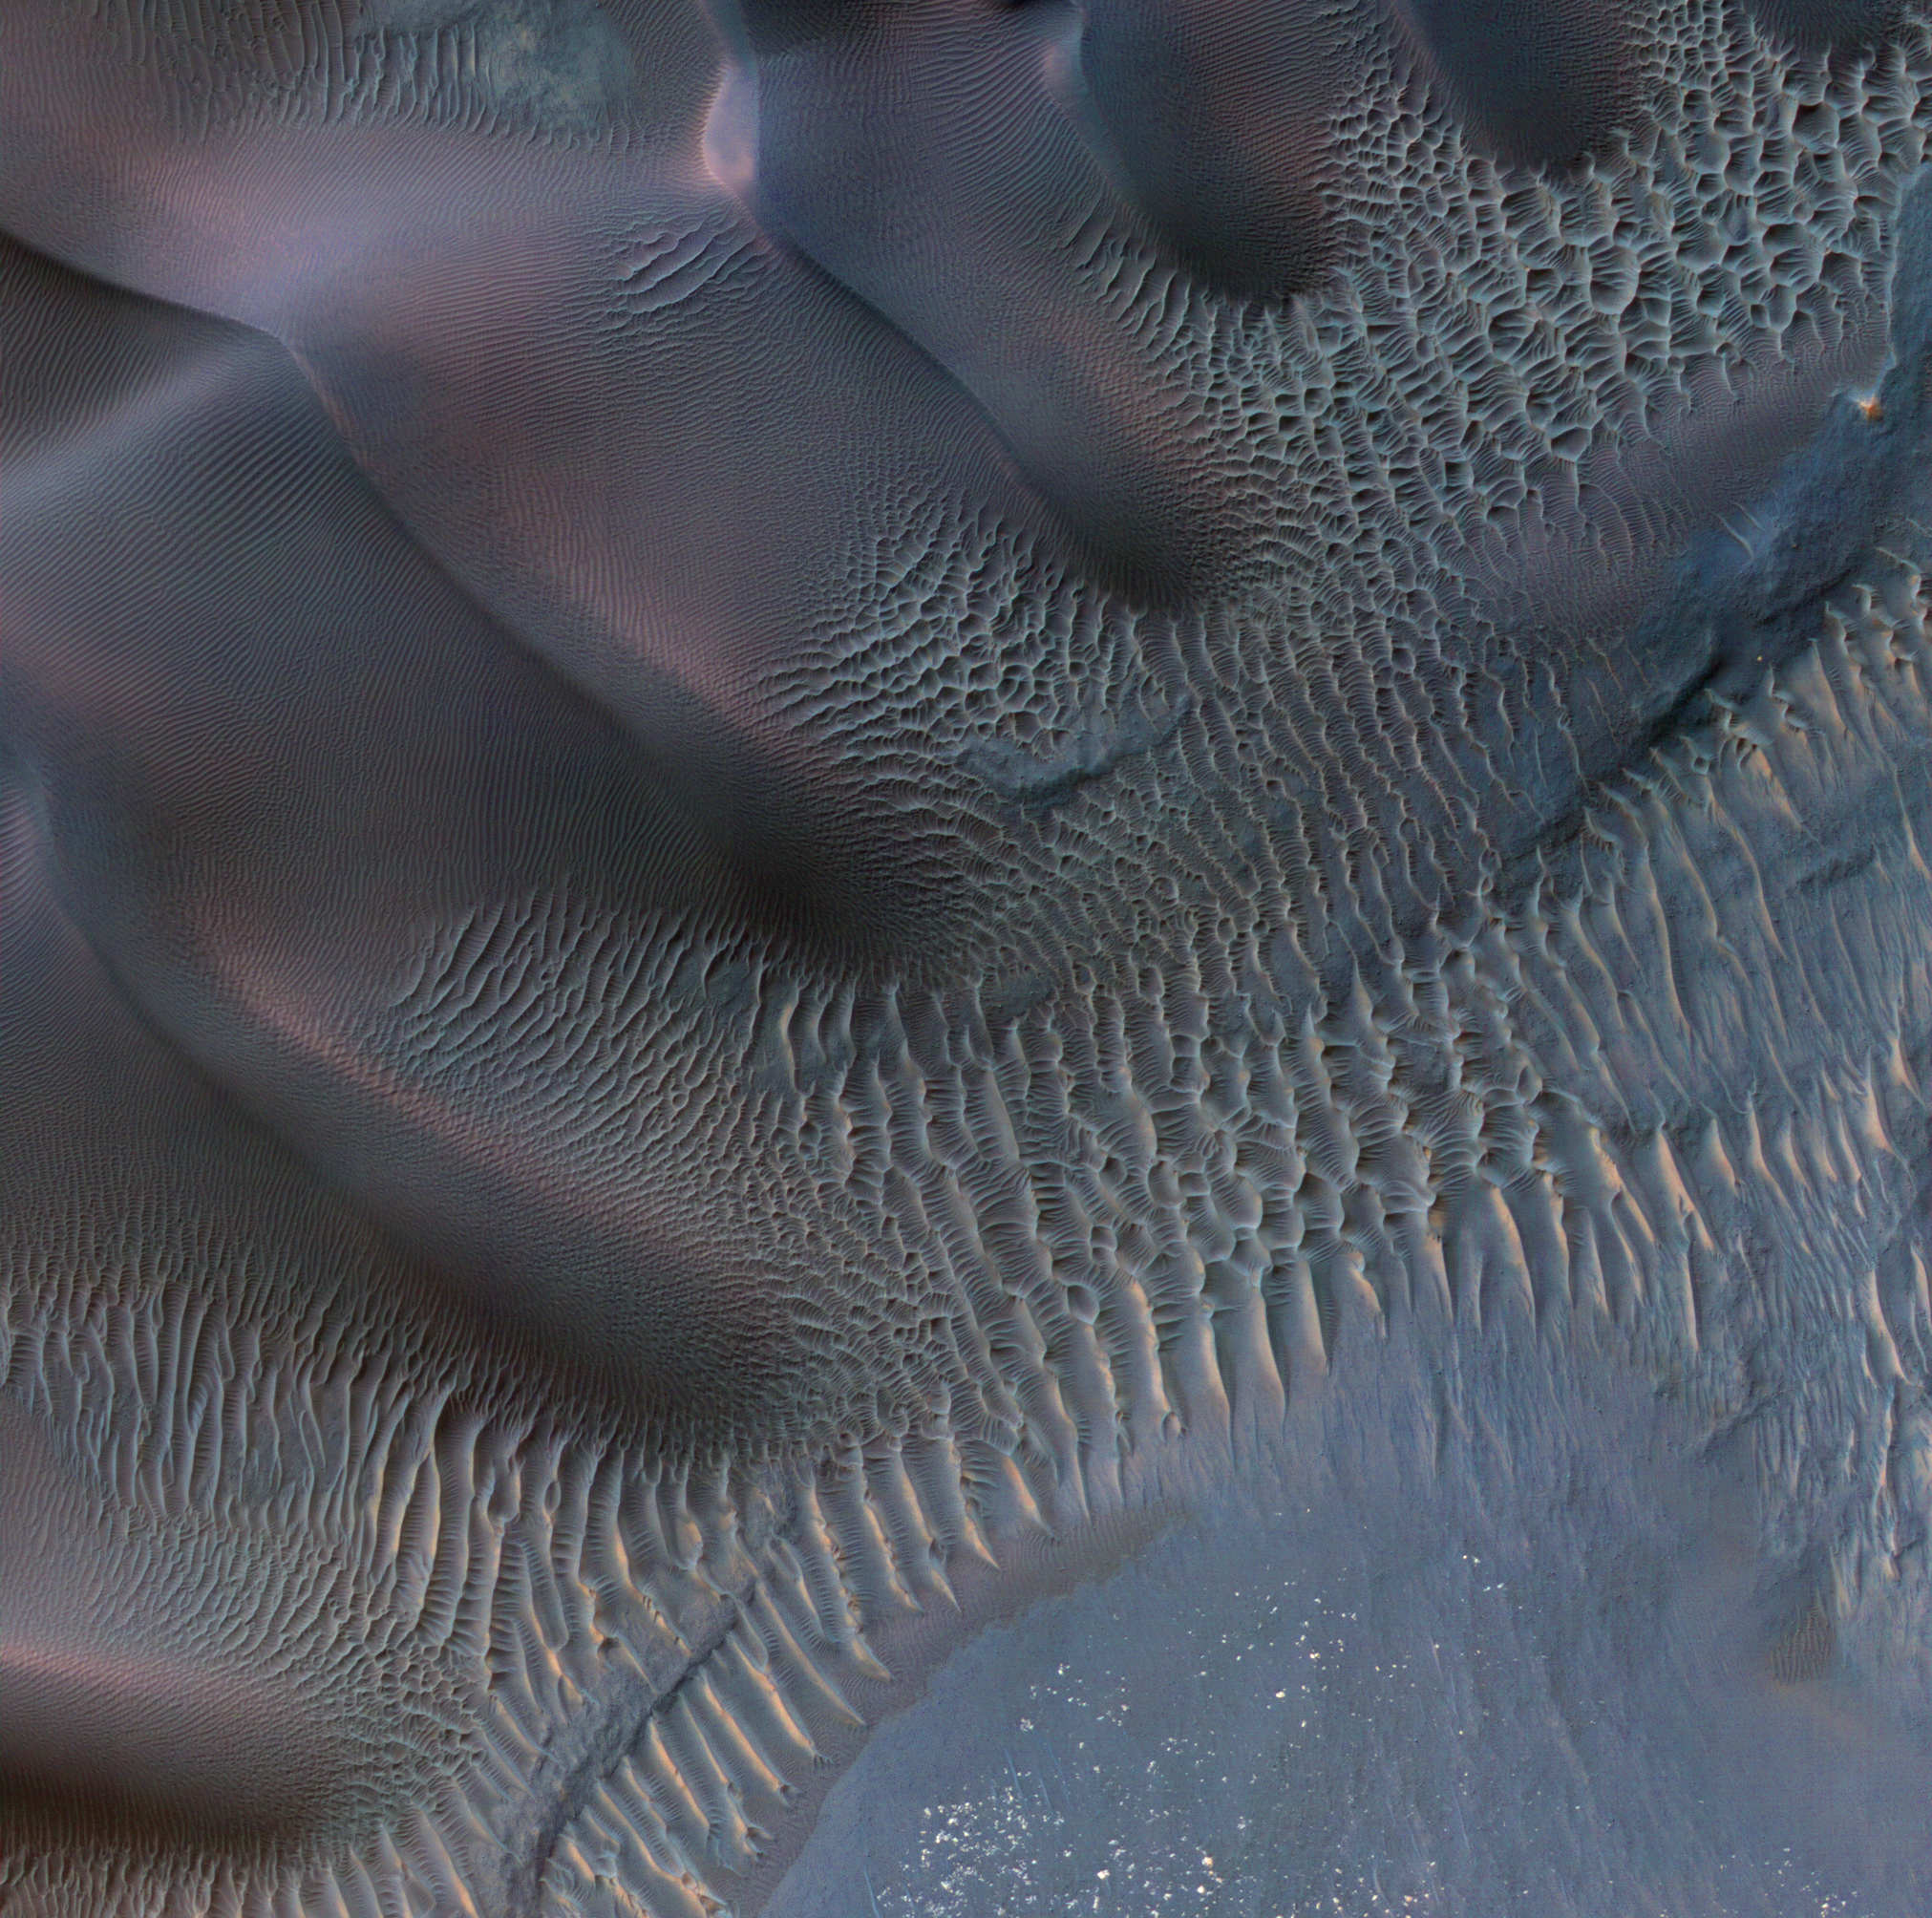

Dunes in Noachis Terra Region of Mars

This enhanced-color image shows sand dunes trapped in an impact crater in Noachis Terra, Mars. Dunes and sand ripples of various shapes and sizes display the natural beauty created by physical processes. The area covered in the image is about six-tenths of a mile (1 kilometer) across.

Sand dunes are among the most widespread wind-formed features on Mars. Their distribution and shapes are affected by changes in wind direction and wind strength. Patterns of dune erosion and deposition provide insight into the sedimentary history of the surrounding terrain.

The image is one product from an observation by the High Resolution Imaging Science Experiment (HiRISE) camera taken on Nov. 29, 2011, at 42 degrees south latitude, 42 degrees east longitude. Other image products from the same observation are at http://www.uahirise.org/ESP_025042_1375.

HiRISE is one of six instruments on NASA’s Mars Reconnaissance Orbiter. The University of Arizona, Tucson, operates the orbiter’s HiRISE camera, which was built by Ball Aerospace & Technologies Corp., Boulder, Colo. NASA’s Jet Propulsion Laboratory, a division of the California Institute of Technology in Pasadena, manages the Mars Reconnaissance Orbiter Project for the NASA Science Mission Directorate, Washington.

Credit: NASA/JPL-Caltech/Univ. of Arizona